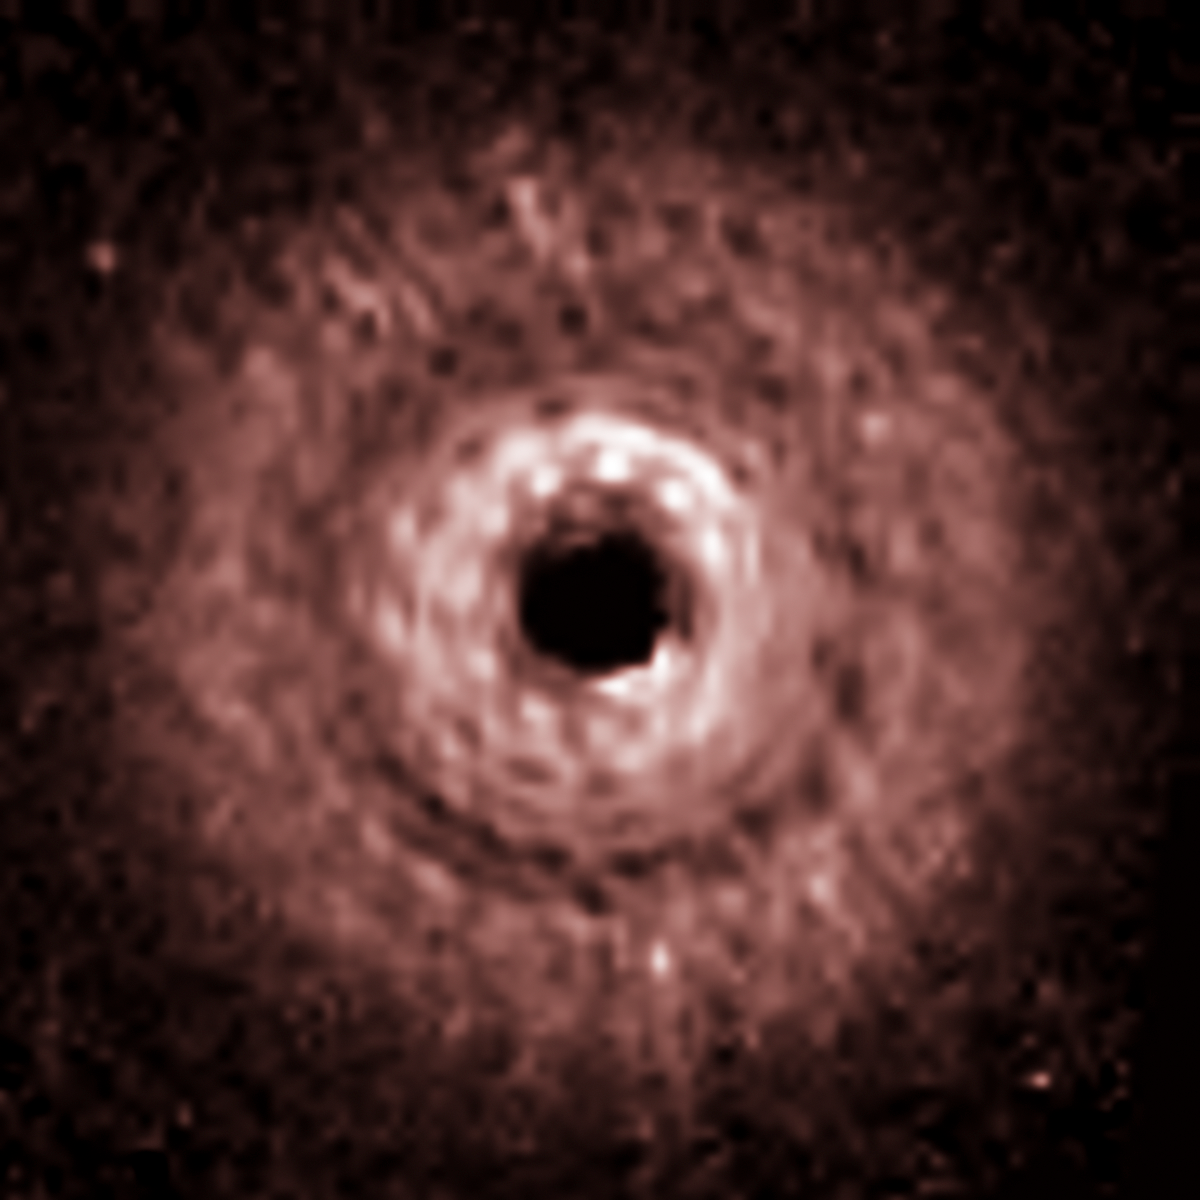

TW Hydrae Disk – Hubble

Object Name: TW Hydrae
Object Description: T-Tauri Star with Disk
Instrument: HST/NICMOS/NIC2
Filters: F171M, F180M, F204M, and F222M

This image was originally black and white and measured brightness, multiplied by the distance to the stellar position squared. These brightness values were translated into a range of reddish hues. Such color "maps" can be useful in helping to distinguish subtly varying brightness in an image. The central dark spot in the release data is due to the NICMOS coronagraph, not due to a central clearing in the disk. F171M + F180M + F222M

Credit: NASA, ESA, J. Debes (STScI), H. Jang-Condell (University of Wyoming), A. Weinberger (Carnegie Institution of Washington), A. Roberge (Goddard Space Flight Center), and G. Schneider (University of Arizona/Steward Observatory)